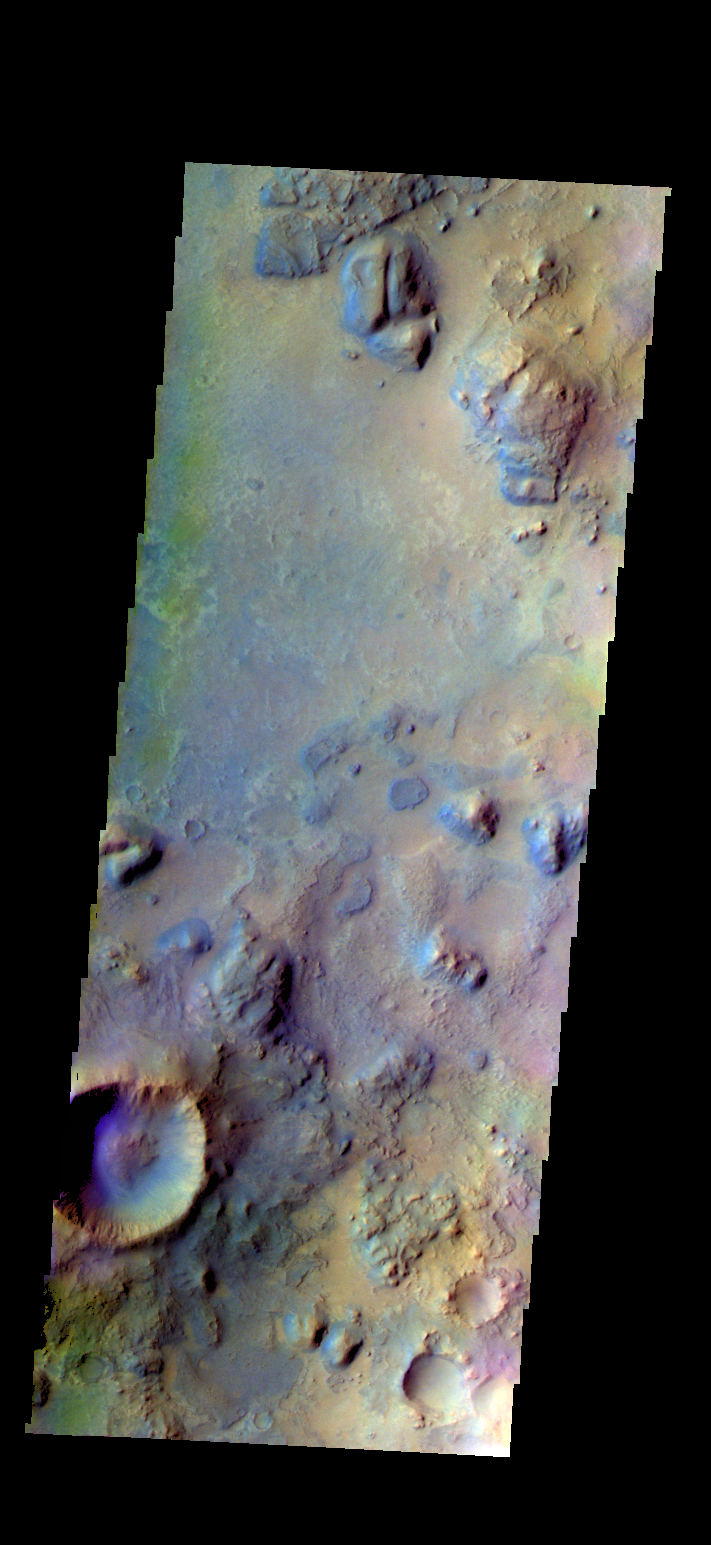

Syrtis Major – False Color

The THEMIS VIS camera contains 5 filters. The data from different filters can be combined in multiple ways to create a false color image. These false color images may reveal subtle variations of the surface not easily identified in a single band image. Today’s false color image shows part Syrtis Major Planum.

Credit: NASA/JPL-Caltech/ASU